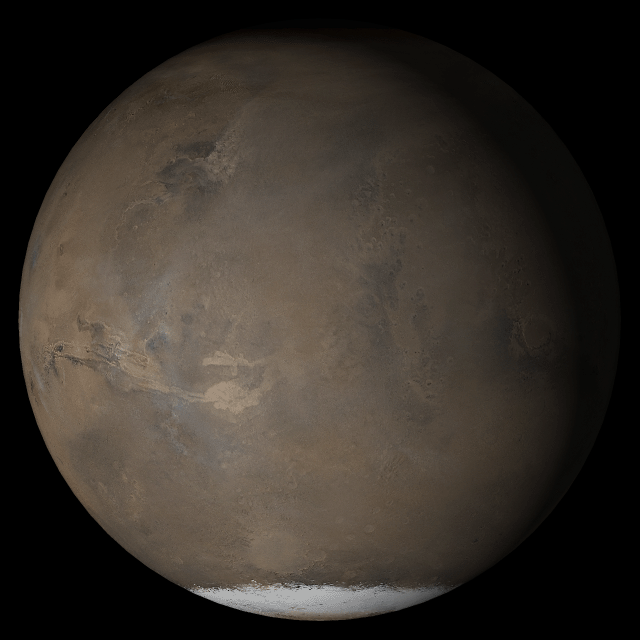

Mars at Ls 211°: Acidalia/Mare Erythraeum

10 May 2005
This picture is a composite of Mars Global Surveyor (MGS) Mars Orbiter Camera (MOC) daily global images acquired at Ls 211° during a previous Mars year. This month, Mars looks similar, as Ls 211° occurs in mid-May 2005. The picture shows the Acidalia/Mare Erythraeum face of Mars. Over the course of the month, additional faces of Mars as it appears at this time of year are being posted for MOC Picture of the Day. Ls, solar longitude, is a measure of the time of year on Mars. Mars travels 360° around the Sun in 1 Mars year. The year begins at Ls 0°, the start of northern spring and southern autumn.

Season: Northern Autumn/Southern Spring

Credit: NASA/JPL/Malin Space Science Systems